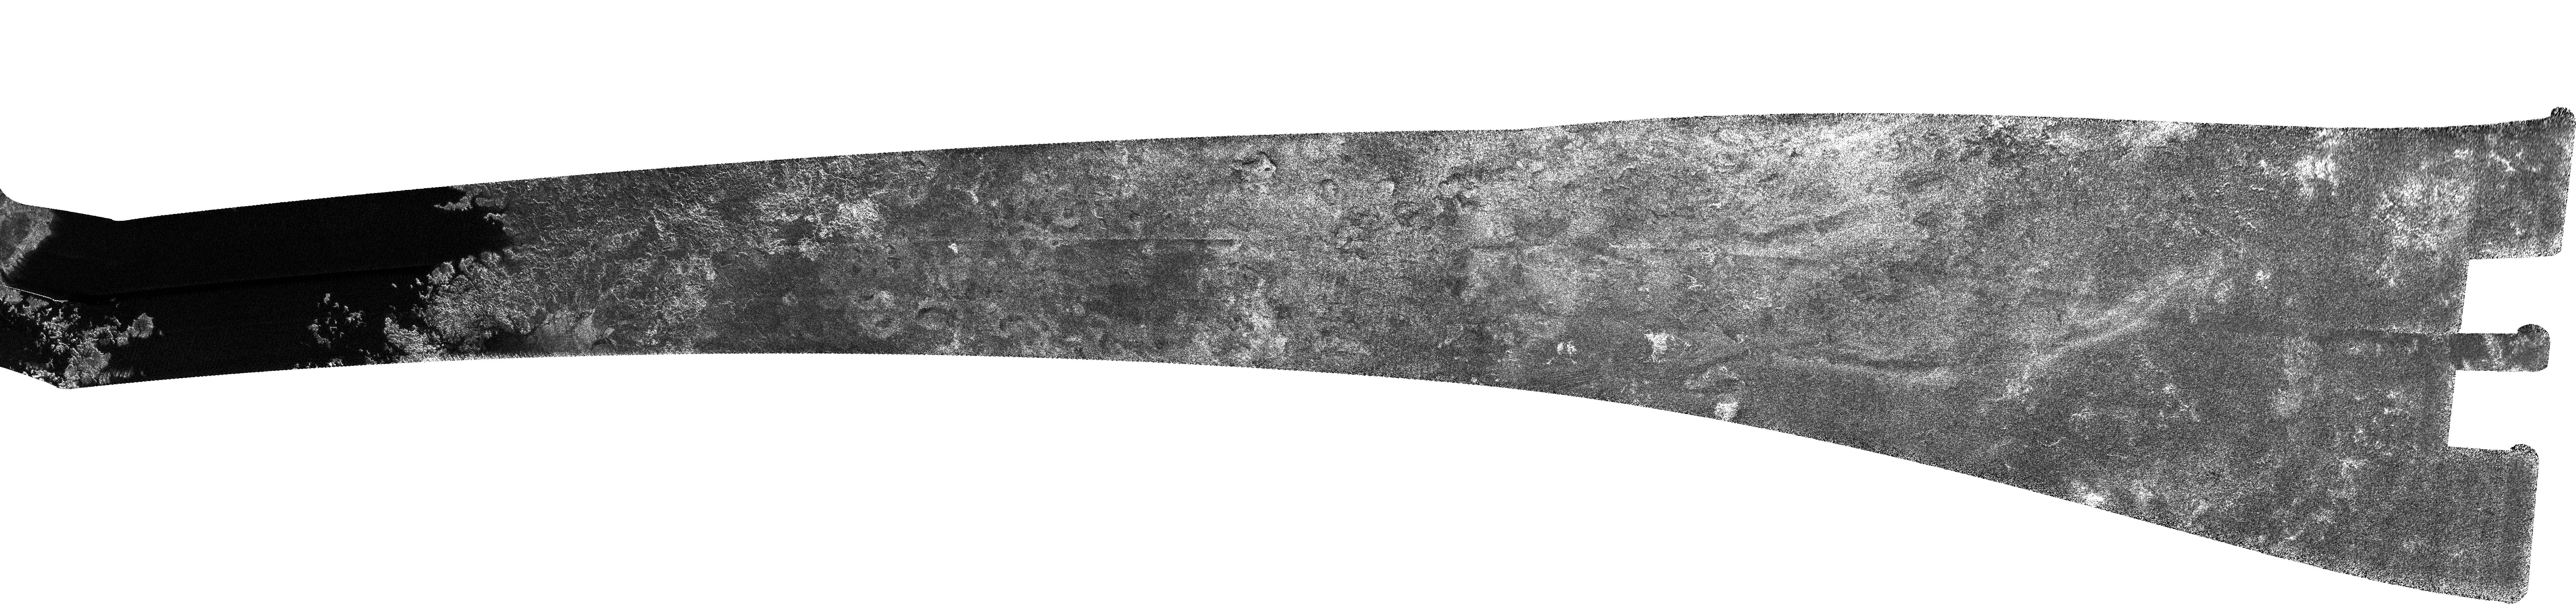

Titan (T30) Viewed by Cassini’s Radar – May 12, 2007

This north polar image of Titan was acquired by Cassini’s radar instrument on May 12, 2007.

Stretching from 69 degrees north, 329 degrees west to 33 degrees north, 227 degrees west, this swath gently curves from west-to-east at the left end to north-to-south at the right. It is more than 2,700 kilometers (1,678 miles) long and varies from 200 to 500 kilometers (124 to 310 miles) in width, covering the southern extreme of a large dark area previously imaged by the Imaging Science Subsystem (see PIA08365). The thin white stripe at immediate left is an artifact related to the instrument’s multi-beam operation; throughout the swath there are some near-vertical stripes that are also artifacts.

As displayed here, the extreme left end of the image shows the west margin of a dark area interpreted to be a lake of liquid methane and probably ethane, with obvious shore-like features, such as bays, inlets and islands. Radar images show smooth areas as dark, and this lake is among the darkest areas seen so far on Titan. The eastern margin of the lake is similarly complex, and some of the shoreline features seem related to ridges and lower topography on the shore, as if the liquid in the lake has filled lower-lying areas between ridges. Some of these channels drain into the lake, while others go into a slightly brighter, more uniform area that may be connected to the lake just off the lower edge of the image (for more details on this area, see PIA09211). Farther to the right, moving southward, a complex region of ridges and channels transitions to more subdued landforms with circular or lobate features, some of which have raised rims. The terrain toward the right of the image is rougher, with topographic depressions that resemble dried lakebeds, lacking the dark material seen in the lakes farther north. Toward the right end of the image, farthest from the north pole, a series of long, low depressions is seen against a relatively dark background.

The Cassini-Huygens mission is a cooperative project of NASA, the European Space Agency and the Italian Space Agency. NASA’s Jet Propulsion Laboratory, a division of the California Institute of Technology in Pasadena, manages the mission for NASA’s Science Mission Directorate, Washington, D.C. The Cassini orbiter was designed, developed and assembled at JPL. The radar instrument was built by JPL and the Italian Space Agency, working with team members from the United States and several European countries.

Credit: NASA/JPL-Caltech/ASI